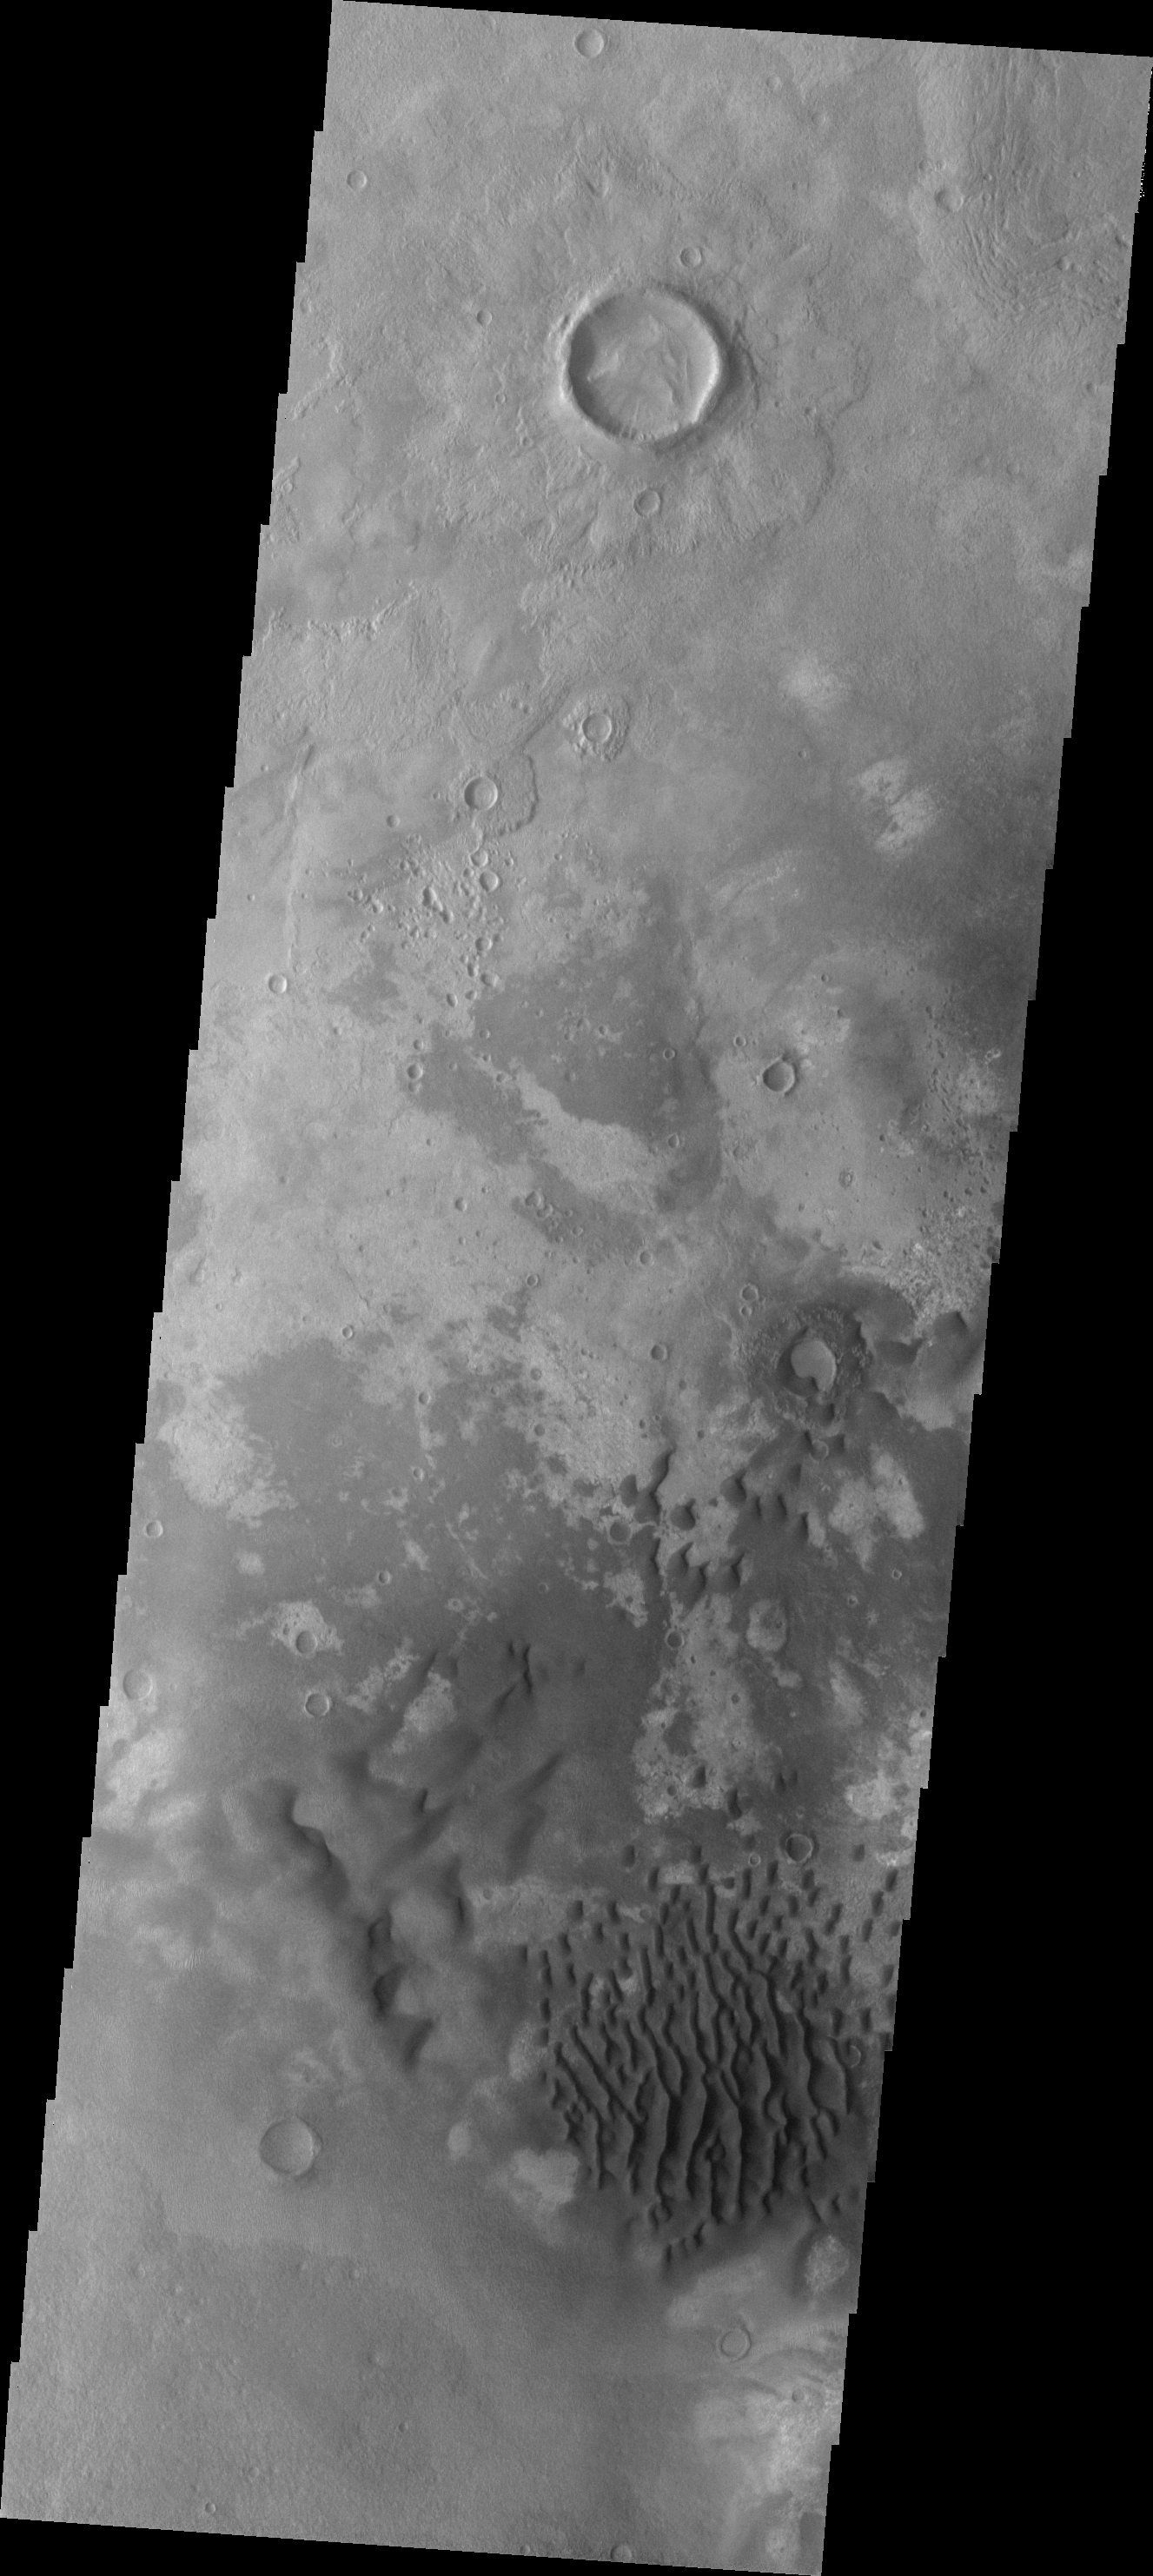

Investigating Mars: Kaiser Crater Dunes

This VIS image of Kaiser Crater shows a region of the dunes with varied appearances. The different dune forms developed due to different amounts of available sand, different wind directions, and the texture of the crater floor. Dune size, shape, and spacing is controlled by a variety of factors. Note the dune that fills half of the crater in the center of the image.

Kaiser Crater is located in the southern hemisphere in the Noachis region west of Hellas Planitia. Kaiser Crater is just one of several large craters with extensive dune fields on the crater floor. Other nearby dune filled craters are Proctor, Russell, and Rabe. Kaiser Crater is 207 km (129 miles) in diameter. The dunes are located in the southern part of the crater floor.

The Odyssey spacecraft has spent over 15 years in orbit around Mars, circling the planet more than 71000 times. It holds the record for longest working spacecraft at Mars. THEMIS, the IR/VIS camera system, has collected data for the entire mission and provides images covering all seasons and lighting conditions. Over the years many features of interest have received repeated imaging, building up a suite of images covering the entire feature. From the deepest chasma to the tallest volcano, individual dunes inside craters and dune fields that encircle the north pole, channels carved by water and lava, and a variety of other feature, THEMIS has imaged them all. For the next several months the image of the day will focus on the Tharsis volcanoes, the various chasmata of Valles Marineris, and the major dunes fields. We hope you enjoy these images!

Credit: NASA/JPL-Caltech/ASU